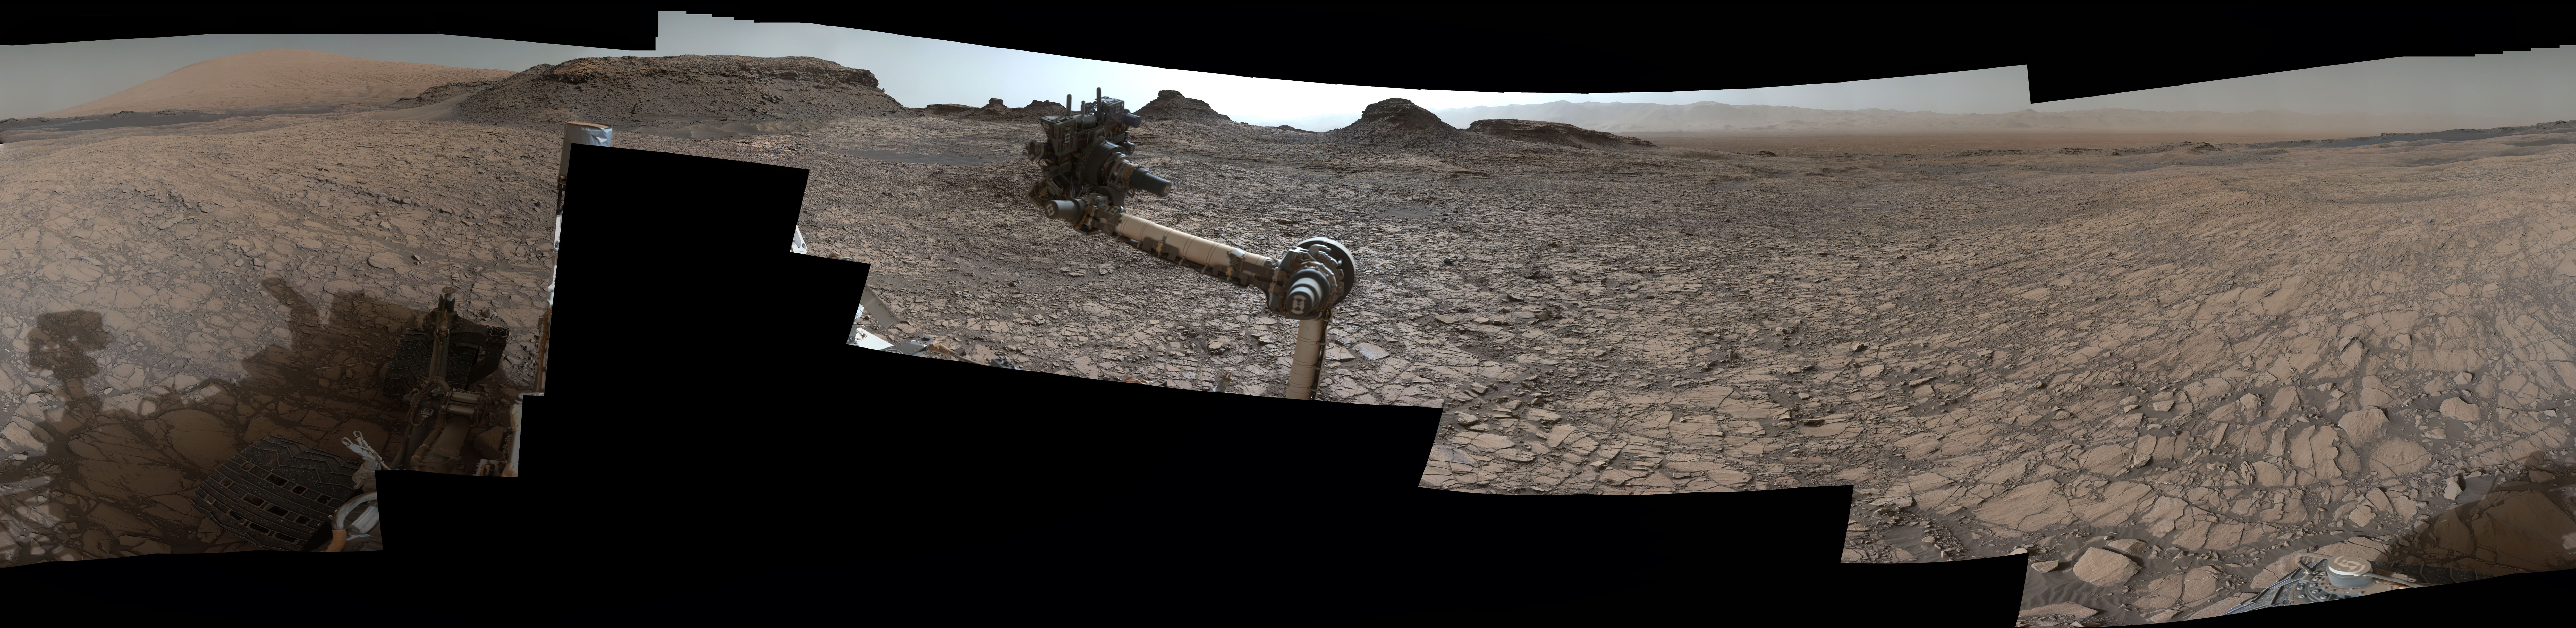

Rover’s Panorama of Entrance to ‘Murray Buttes’ on Mars

This 360-degree panorama was acquired by the Mast Camera (Mastcam) on NASA’s Curiosity Mars rover as the rover neared features called “Murray Buttes” on lower Mount Sharp.

The view combines more than 130 images taken on Aug. 5, 2016, during the afternoon of the mission’s 1,421st sol, or Martian day, by Mastcam’s left-eye camera. This date also was the fourth anniversary of Curiosity’s landing.

The dark, flat-topped mesa seen to the left of Curiosity’s robotic arm is about 300 feet (about 90 meters) from the rover’s position. It stands about 50 feet (about 15 meters) high. The horizontal ledge near the top of the mesa is about 200 feet (about 60 meters) across. An upper portion of Mount Sharp appears on the distant horizon to the left of this mesa.

The relatively flat foreground is part of a geological layer called the Murray formation, which formed from lakebed mud deposits. The buttes and mesas rising above this surface are eroded remnants of ancient sandstone that originated when winds deposited sand after lower Mount Sharp had formed. Curiosity closely examined that layer — the Stimson formation — during the first half of 2016 while crossing a feature called “Naukluft Plateau” between two exposures of the Murray formation.

The buttes and mesas of Murray Buttes are capped by material that is relatively resistant to erosion, just as is the case with many similarly shaped buttes and mesas on Earth. The informal naming honors Bruce Murray (1931-2013), a Caltech planetary scientist and director of NASA’s Jet Propulsion Laboratory, Pasadena, California.

The scene is presented with a color adjustment that approximates white balancing, to resemble how the rocks and sand would appear under daytime lighting conditions on Earth.

The rover’s location when its Mastcam acquired the component images of this scene was the site it reached in its Sol 1417 drive. (See map at http://mars.nasa.gov/msl/multimedia/images/?ImageID=7963.)

Malin Space Science Systems, San Diego, built and operates Mastcam. JPL, a division of Caltech, manages the Mars Science Laboratory Project for NASA’s Science Mission Directorate, Washington, and built the project’s Curiosity rover.

Credit: NASA/JPL-Caltech/MSSS